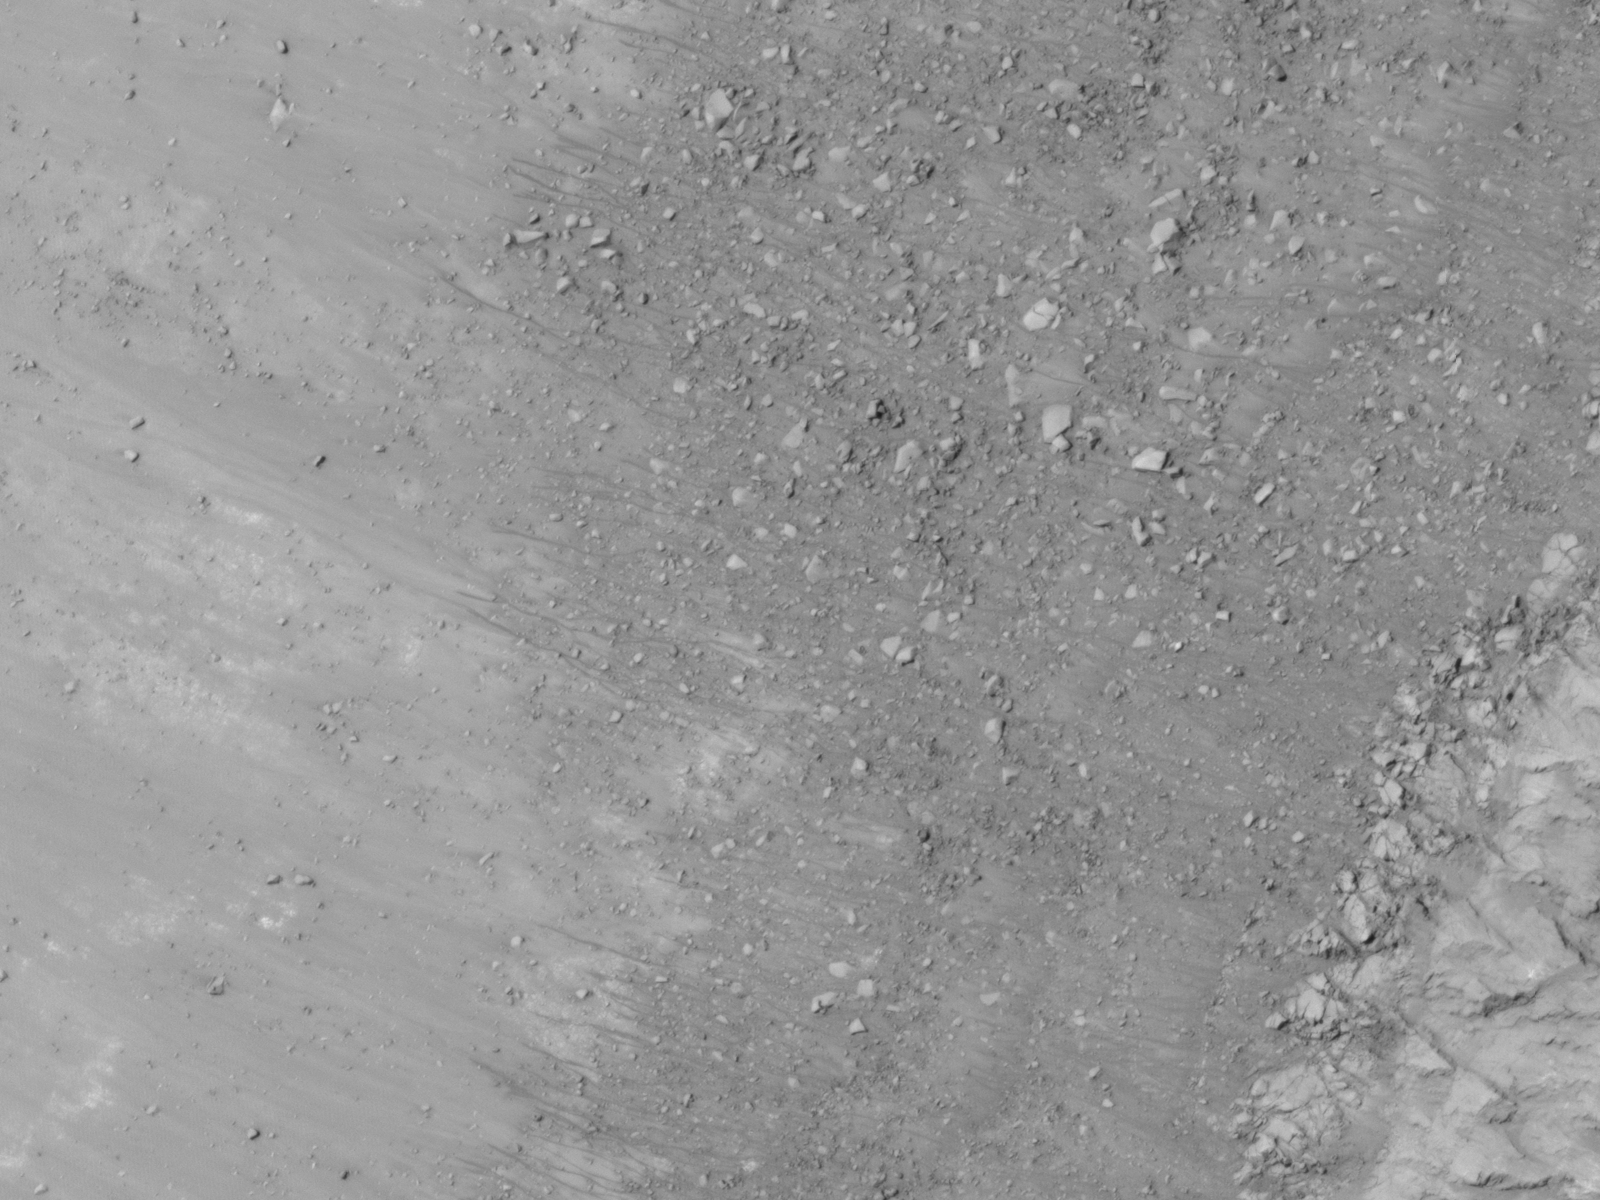

Site of Warm Season Flows in Mars Crater

This image shows warm-season flows on a north-facing slope in middle southern latitudes of Mars. It was taken by the High Resolution Imaging Science Experiment (HiRISE) camera on NASA’s Mars Reconnaissance Orbiter on June 24, 2011. The season was summer in Mars’ southern hemisphere.

The flow features are narrow (one-half to five yards or meters wide), relatively dark markings on steep (25 to 40 degree) slopes at a few other southern hemisphere locations. Repeat imaging by HiRISE shows the features appear and incrementally grow during warm seasons and fade in cold seasons. Sequences of observations recording the seasonal changes in these flows might be evidence of salty liquid water active on Mars today.

Other imagery related to these new findings from the Mars Reconnaissance Orbiter is at http://www.nasa.gov/mission_pages/MRO/multimedia/gallery/gallery-index.html.

This image is one product from HiRISE observation ESP_023007_1410. Other image products from this observation are available at http://hirise.lpl.arizona.edu/ESP_023007_1410.

The University of Arizona, Tucson, operates the HiRISE camera, which was built by Ball Aerospace & Technologies Corp., Boulder, Colo. NASA’s Jet Propulsion Laboratory, a division of the California Institute of Technology, Pasadena, manages the Mars Reconnaissance Orbiter for the NASA Science Mission Directorate, Washington. Lockheed Martin Space Systems, Denver, is the spacecraft development and integration contractor for the project and built the spacecraft.

Credit: NASA/JPL-Caltech/University of Arizona